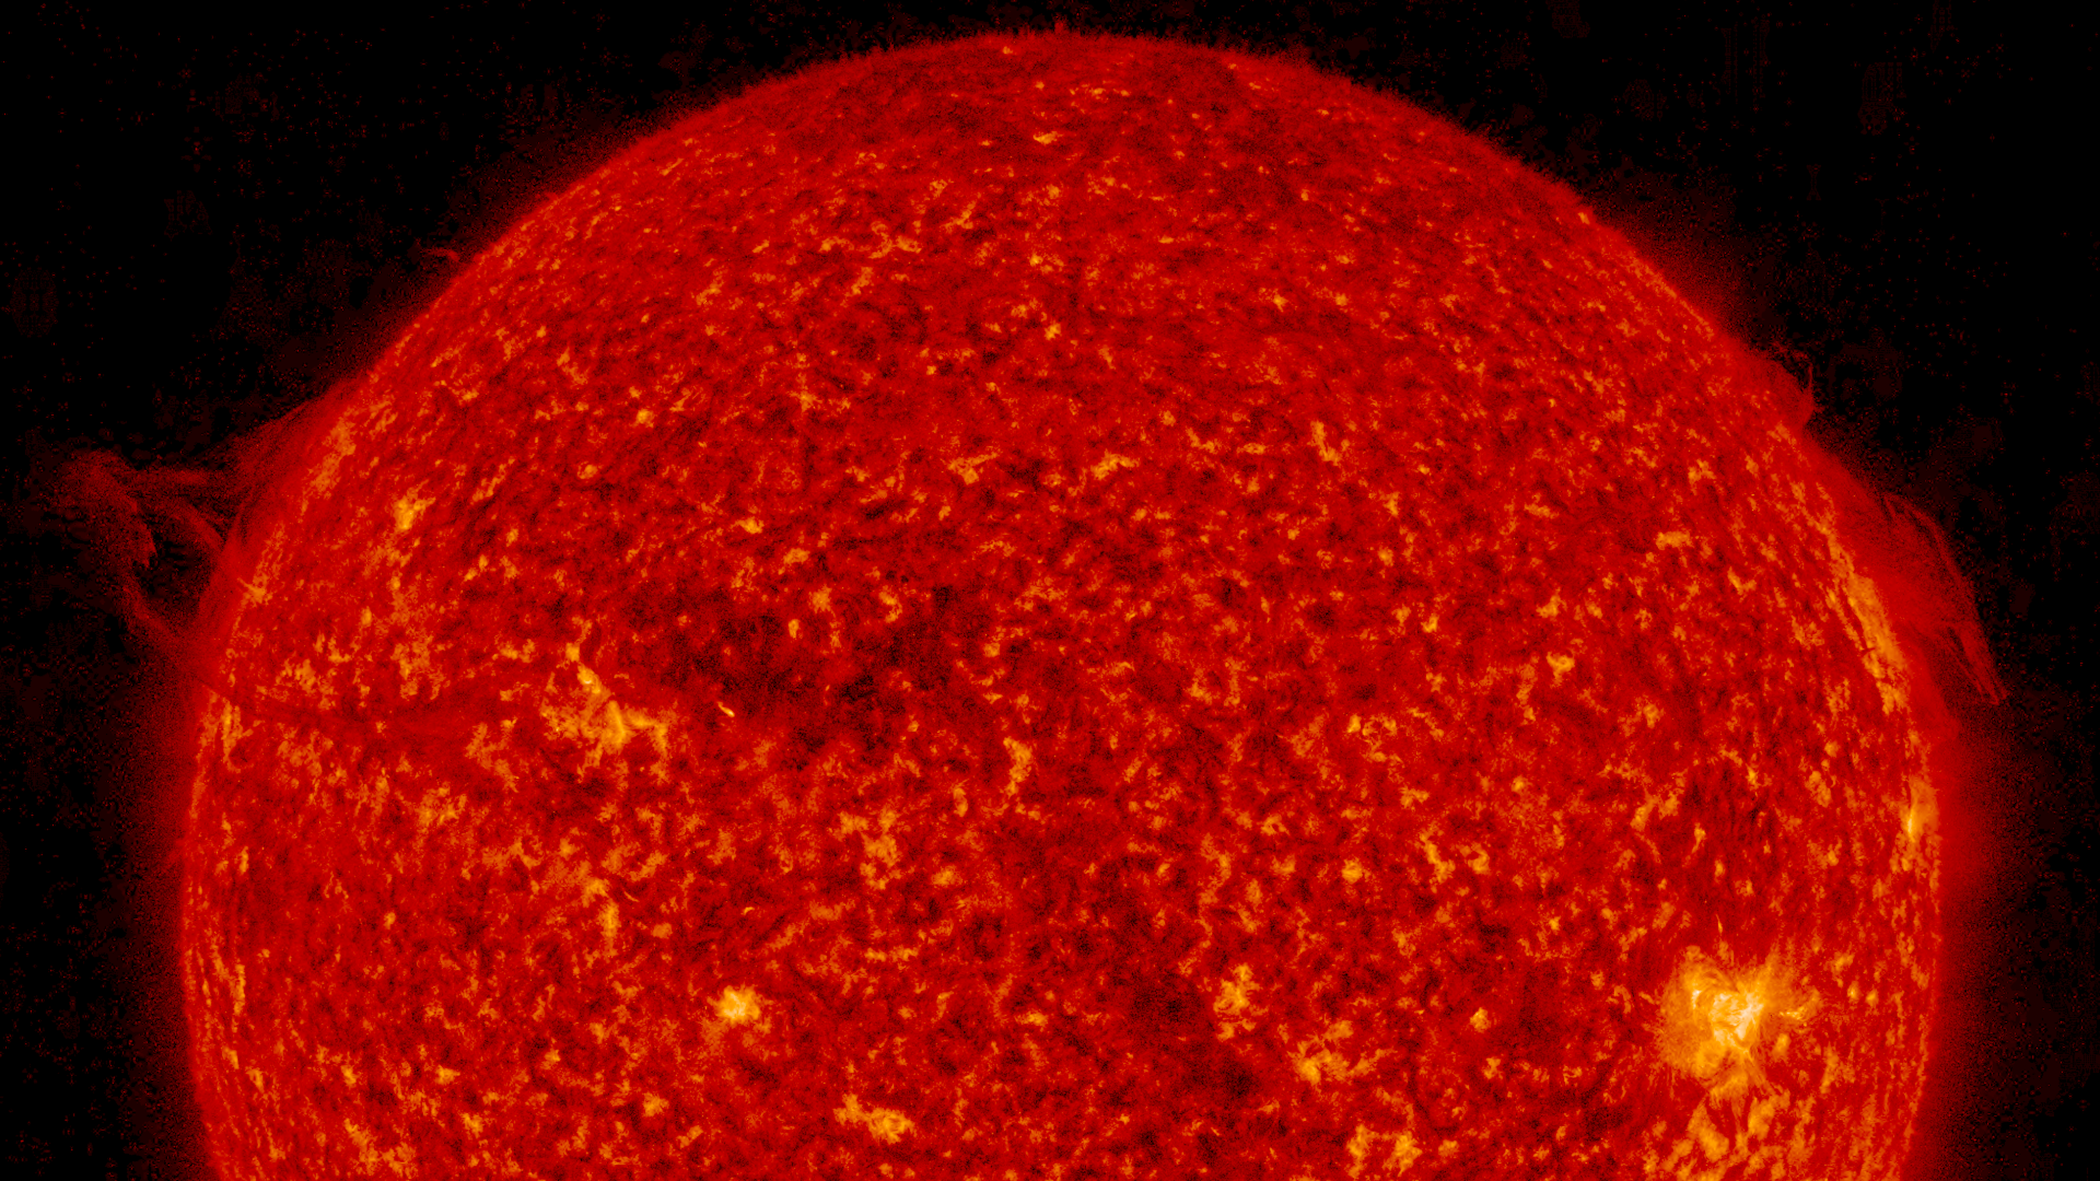

Both Sides Now

The sun produced swirling prominence activity of both its side, one after the other, over two days (Dec. 7-8, 2016). First, on the left edge, a prominence rose up and partially broke away into space, with some of the material falling back into the sun. Meanwhile, along the right edge, a twisting and tangled mass of plasma was pulled this way and that by magnetic forces throughout both days. This kind of activity is fairly common, but visually engaging nevertheless. Images were taken in a wavelength of extreme ultraviolet light.

Movies
PIA15301_BothSidesNow304_big.mp4
PIA15301_BothSidesNow304_sm.mp4

SDO is managed by NASA’s Goddard Space Flight Center, Greenbelt, Maryland, for NASA’s Science Mission Directorate, Washington. Its Atmosphere Imaging Assembly was built by the Lockheed Martin Solar Astrophysics Laboratory (LMSAL), Palo Alto, California.

Credit: NASA/GSFC/Solar Dynamics Observatory